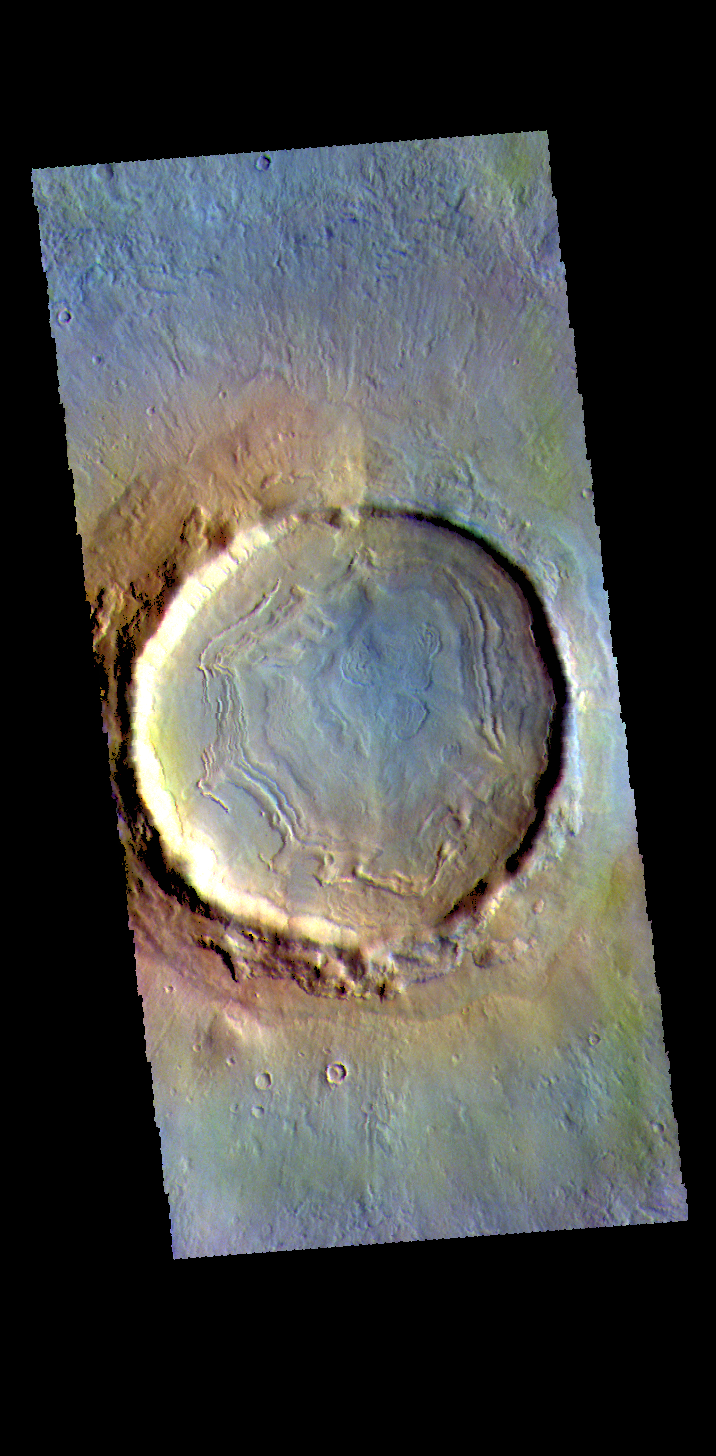

Northern Crater – False Color

This VIS image shows a crater located in Utopia Planitia.

The THEMIS VIS camera contains 5 filters. The data from different filters can be combined in multiple ways to create a false color image. These false color images may reveal subtle variations of the surface not easily identified in a single band image.

Credit: NASA/JPL-Caltech/ASU